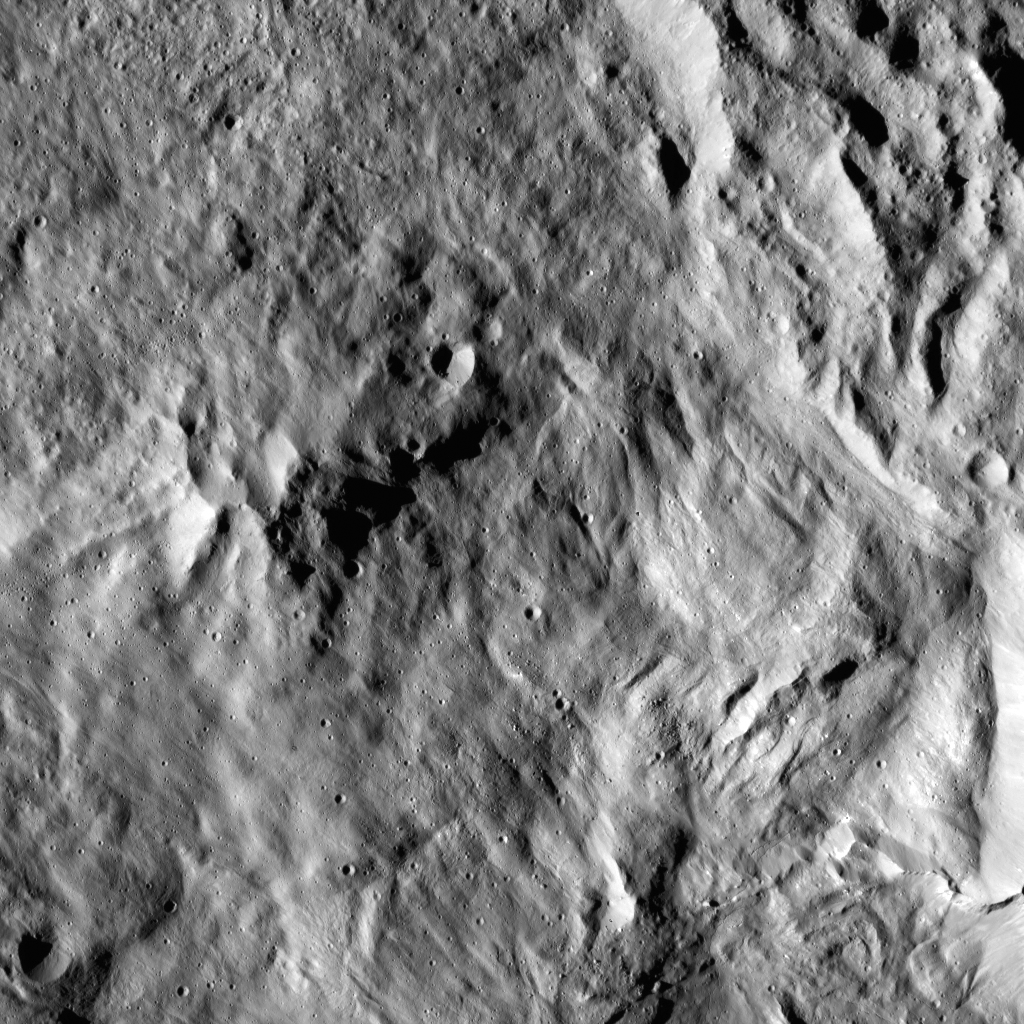

Dawn LAMO Image 91

This image shows the center of Datan Crater on Ceres. Datan measures about 40 miles (60 kilometers) in diameter. The crater is centered at 60 degrees north, 252 degrees east. A higher-altitude view can be seen at PIA20000.

NASA’s Dawn spacecraft spotted Datan from its low-altitude mapping orbit, at a distance of about 240 miles (385 kilometers) above the surface. The image resolution is 120 feet (35 meters) per pixel. The image was taken on February 21, 2016.

Dawn’s mission is managed by JPL for NASA’s Science Mission Directorate in Washington. Dawn is a project of the directorate’s Discovery Program, managed by NASA’s Marshall Space Flight Center in Huntsville, Alabama. UCLA is responsible for overall Dawn mission science. Orbital ATK, Inc., in Dulles, Virginia, designed and built the spacecraft. The German Aerospace Center, the Max Planck Institute for Solar System Research, the Italian Space Agency and the Italian National Astrophysical Institute are international partners on the mission team.

Credit: NASA/JPL-Caltech/UCLA/MPS/DLR/IDA